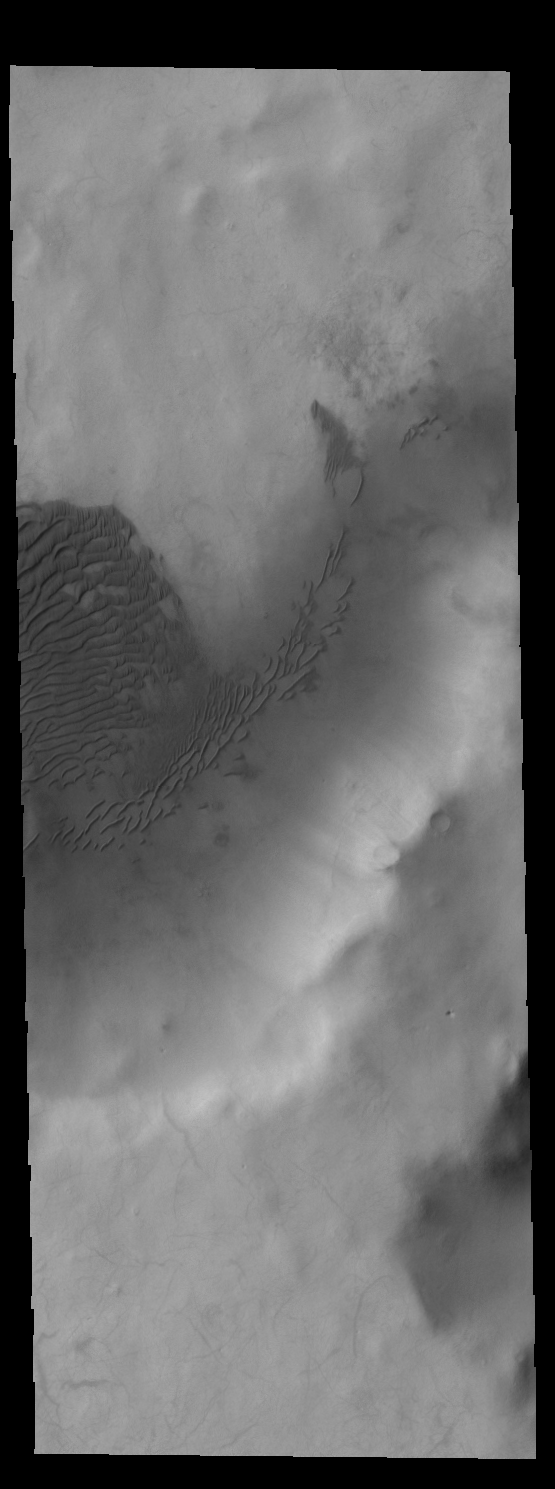

Crater Dunes

Today’s VIS image shows sand dunes on the floor of an unnamed crater in Terra Sirenum.

Credit: NASA/JPL-Caltech/ASU